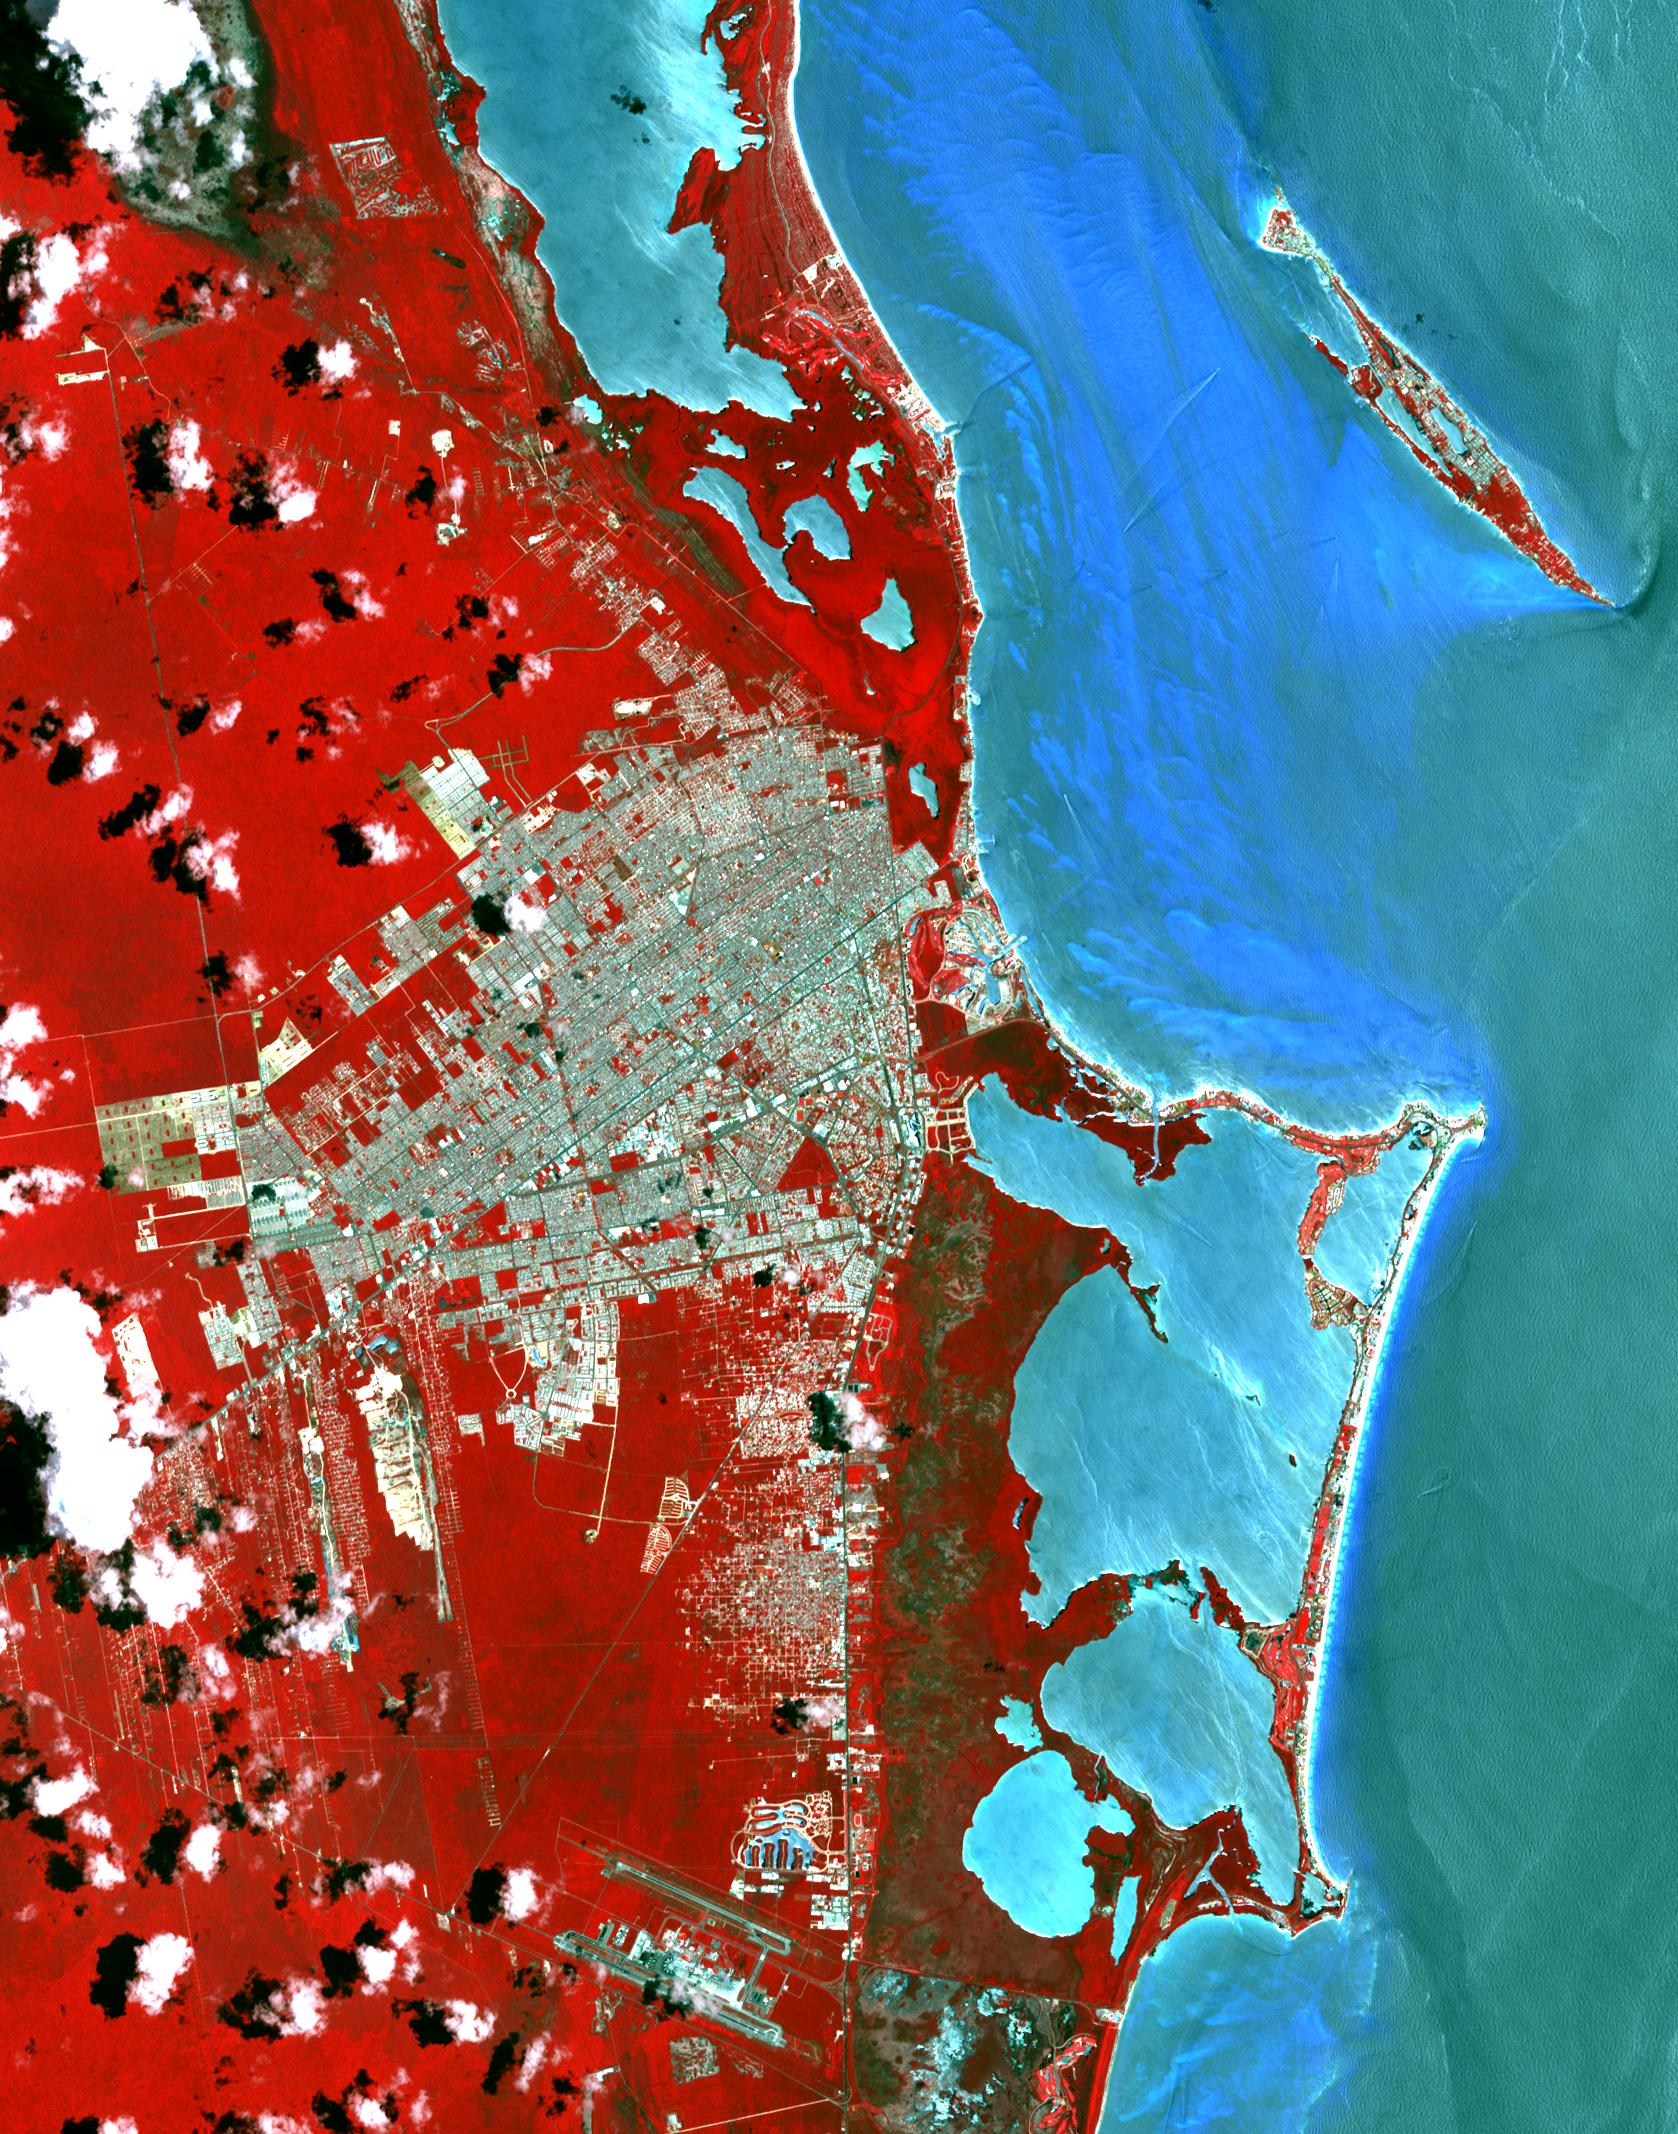

Cancun, Mexico

Cancun is a resort city on the east side of Mexico’s Yucatan Peninsula. In 1970, the population was 120 people. The city began as a tourism project in 1974. Since then, it has undergone a comprehensive transformation from being a fisherman’s island surrounded by virgin forest and undiscovered shores to being one of the two most well-known Mexican resorts, along with Acapulco. In 1990 the city had grown to 167,000 inhabitants, and by 2014 to 723,000 inhabitants. These two images show the area on March 28, 1985, acquired by Landsat; and May 14, 2014, acquired by ASTER. The images cover an area of 25 x 36 km, and are located at 21.1 degrees north, 86.8 degrees west.

With its 14 spectral bands from the visible to the thermal infrared wavelength region and its high spatial resolution of 15 to 90 meters (about 50 to 300 feet), ASTER images Earth to map and monitor the changing surface of our planet. ASTER is one of five Earth-observing instruments launched Dec. 18, 1999, on Terra. The instrument was built by Japan’s Ministry of Economy, Trade and Industry. A joint U.S./Japan science team is responsible for validation and calibration of the instrument and data products.

The broad spectral coverage and high spectral resolution of ASTER provides scientists in numerous disciplines with critical information for surface mapping and monitoring of dynamic conditions and temporal change. Example applications are: monitoring glacial advances and retreats; monitoring potentially active volcanoes; identifying crop stress; determining cloud morphology and physical properties; wetlands evaluation; thermal pollution monitoring; coral reef degradation; surface temperature mapping of soils and geology; and measuring surface heat balance.

The U.S. science team is located at NASA’s Jet Propulsion Laboratory, Pasadena, Calif. The Terra mission is part of NASA’s Science Mission Directorate, Washington, D.C.

Credit: NASA/GSFC/METI/ERSDAC/JAROS, and U.S./Japan ASTER Science Team